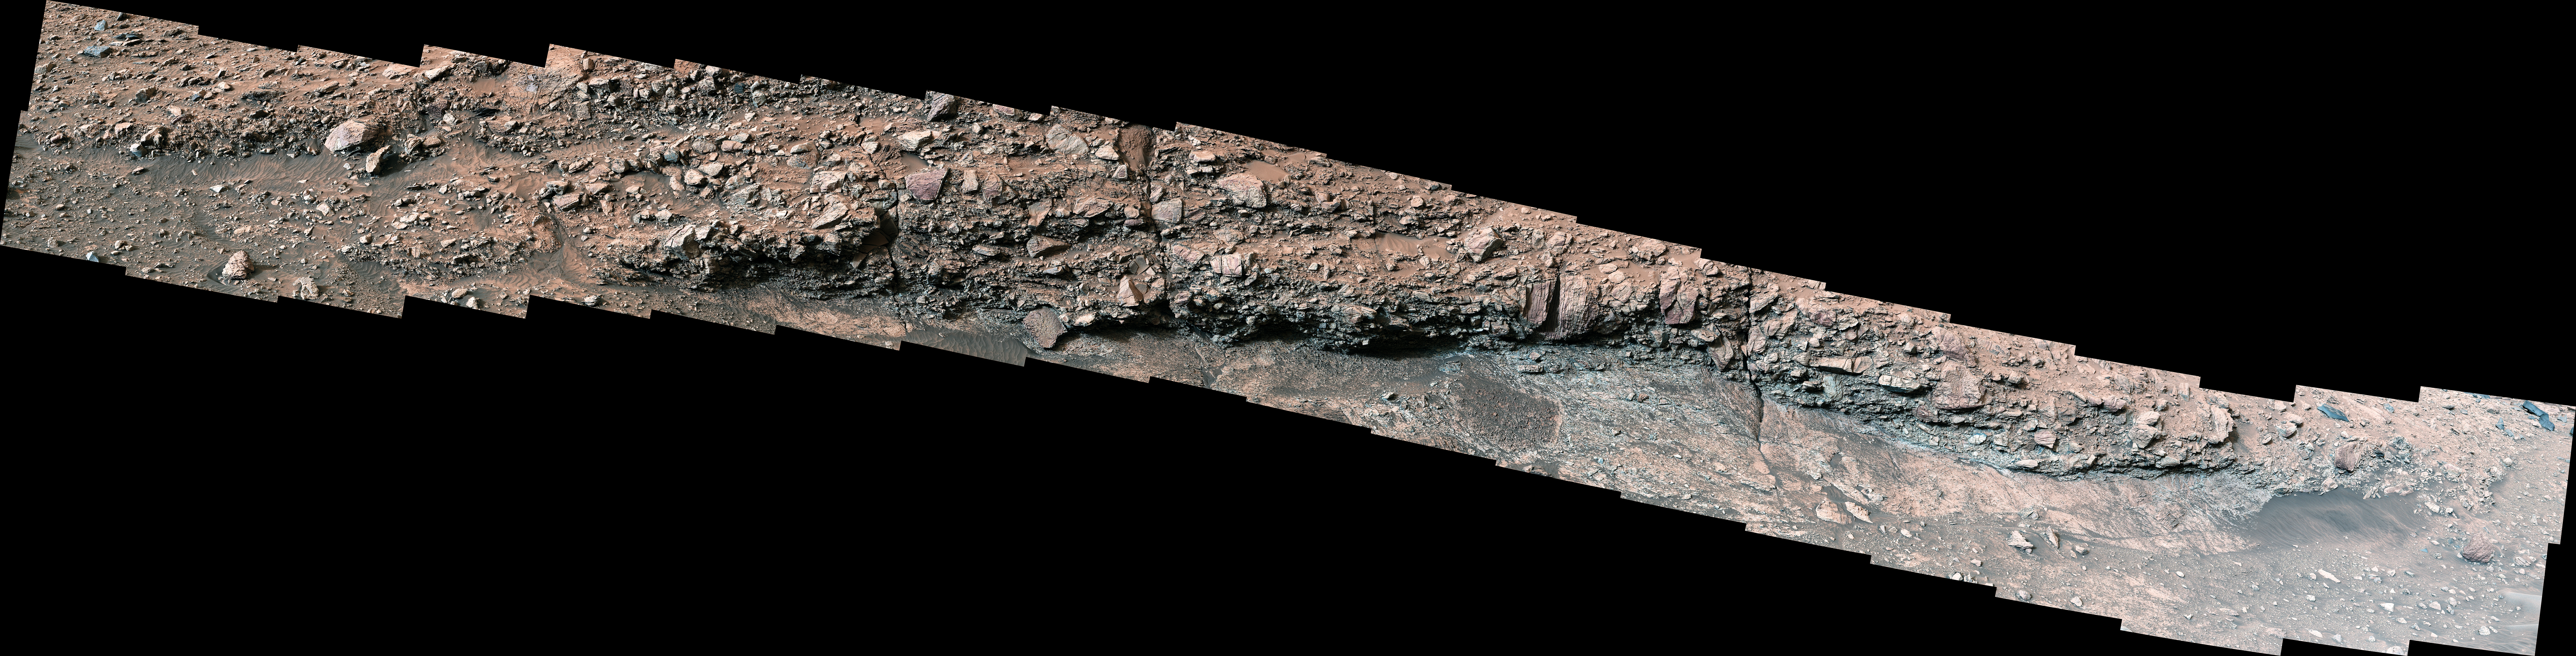

Curiosity Views Rocks With ‘Halos’

Figure A

Figure B

Figure C

While exploring Gediz Vallis channel, NASA’s Curiosity Mars rover came across rocks that show a pale color near their edges. These rings of color changes, also called halos, resemble markings seen on Earth when groundwater leaks into rocks along fractures, causing chemical reactions that change the color. The markings were revealed over eons, after wind and sand eroded the debris pile.

This panorama – captured by Curiosity’s Mast Camera, or Mastcam, on May 7, 2024, the 4,178th Martian day, or sol, of the mission – is made up of 40 individual images that were stitched together after being sent back to Earth. The color has been adjusted to match lighting conditions as the human eye would see them on Earth.

Figure A is a crop of the same image with two examples of halos circled.

Figure B is a close-up of the rock halo example on the left.

Figure C is a close-up of the rock halo example on the right.

Curiosity was built by NASA’s Jet Propulsion Laboratory, which is managed by Caltech in Pasadena, California. JPL leads the mission on behalf of NASA’s Science Mission Directorate in Washington. Malin Space Science Systems in San Diego built and operates Mastcam.

Credit: NASA/JPL-Caltech/MSSS